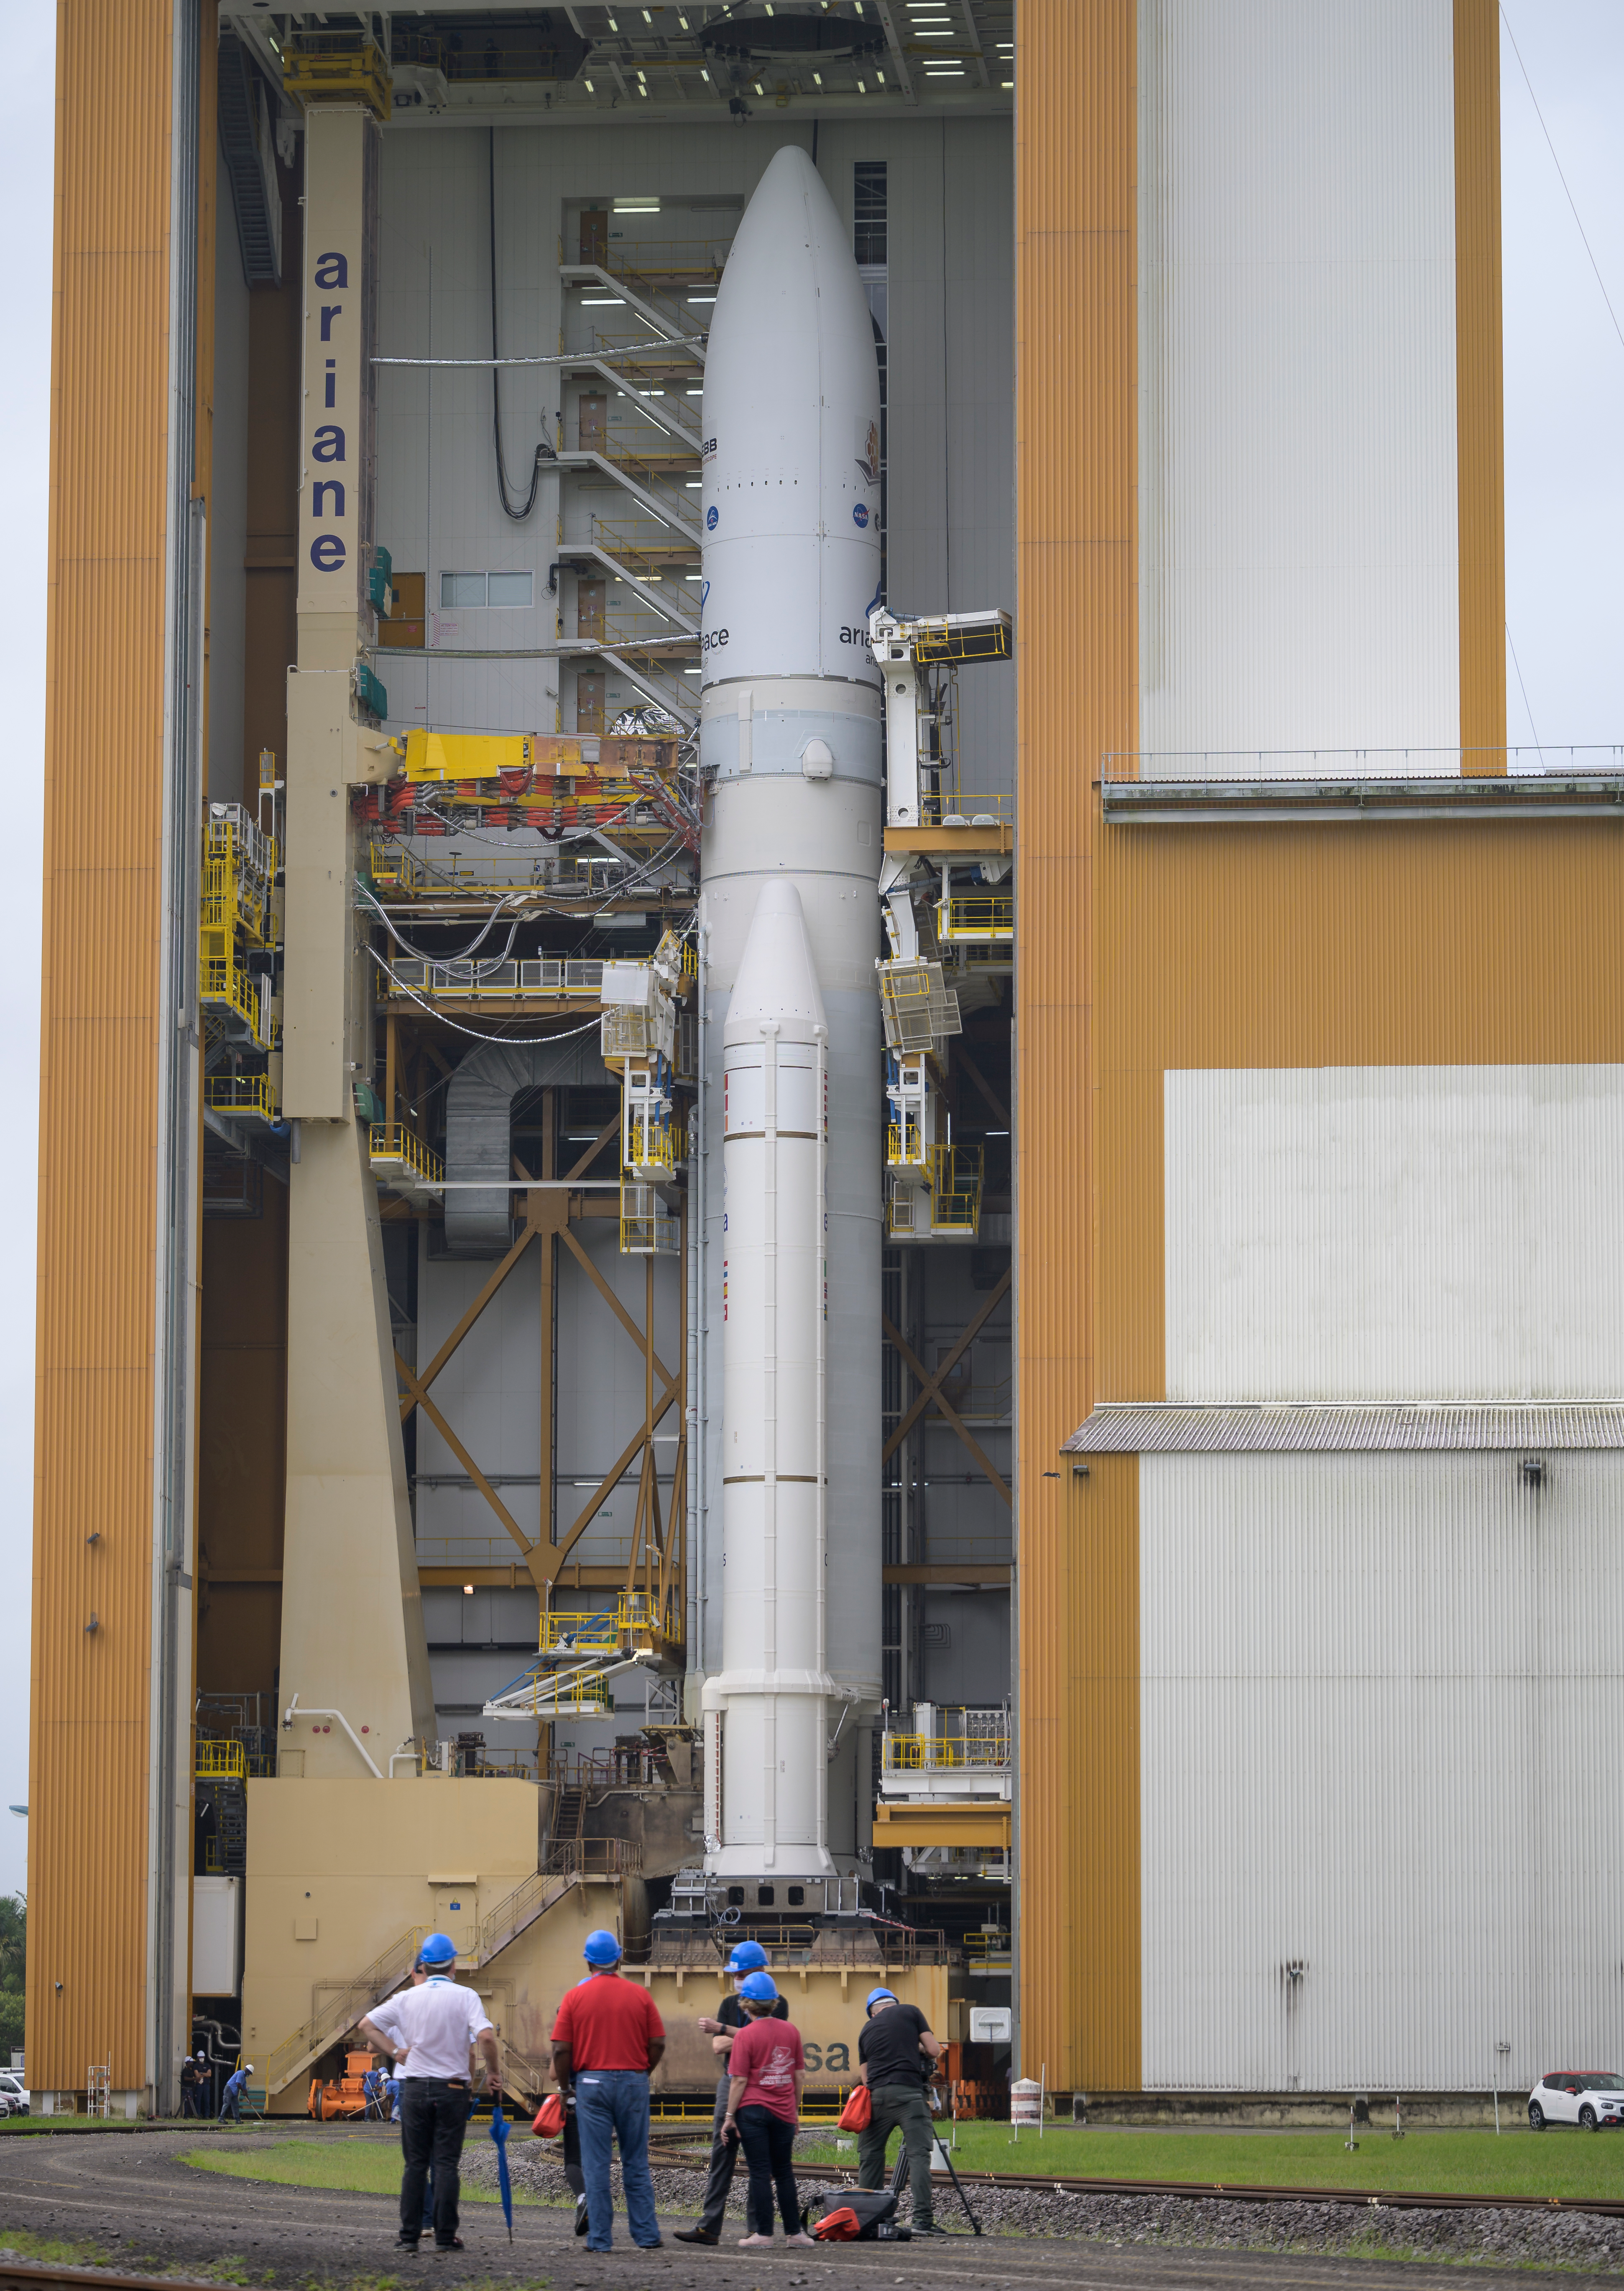

Ariane 5 Rollout with James Webb Space Telescope

Arianespace's Ariane 5 rocket with NASA’s James Webb Space Telescope onboard, is rolled out to the launch pad, Thursday, Dec. 23, 2021, at Europe’s Spaceport, the Guiana Space Center in Kourou, French Guiana. The James Webb Space Telescope (sometimes called JWST or Webb) is a large infrared telescope with a 21.3 foot (6.5 meter) primary mirror. The observatory will study every phase of cosmic history—from within our solar system to the most distant observable galaxies in the early universe.

Credit: NASA/Bill Ingalls